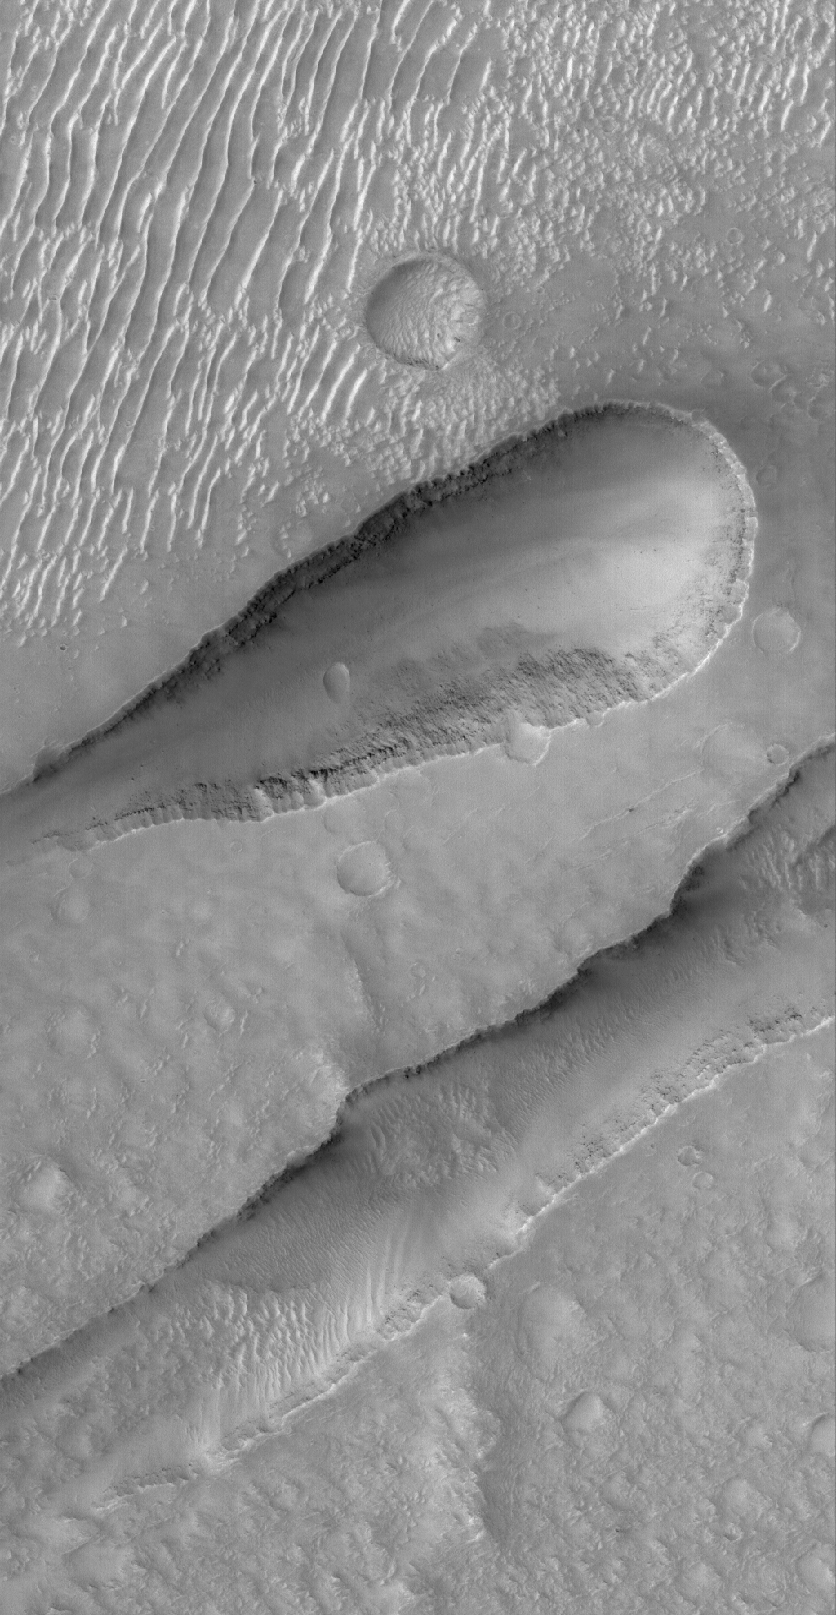

Sirenum Fossae Troughs

21 October 2005
This Mars Global Surveyor (MGS) Mars Orbiter Camera (MOC) image shows two troughs/depressions formed along the trend of the Sirenum Fossae, a suite of very extensive troughs formed by faults that are radial to the giant Tharsis Bulge. As the Tharsis region bulged outward, adjacent terrain expanded and formed a series of long, extensional fault systems.

Location near: 26.4°S, 142.4°W
Image width: width: ~3 km (~1.9 mi)
Illumination from: lower left
Season: Southern Spring

Credit: NASA/JPL/Malin Space Science Systems